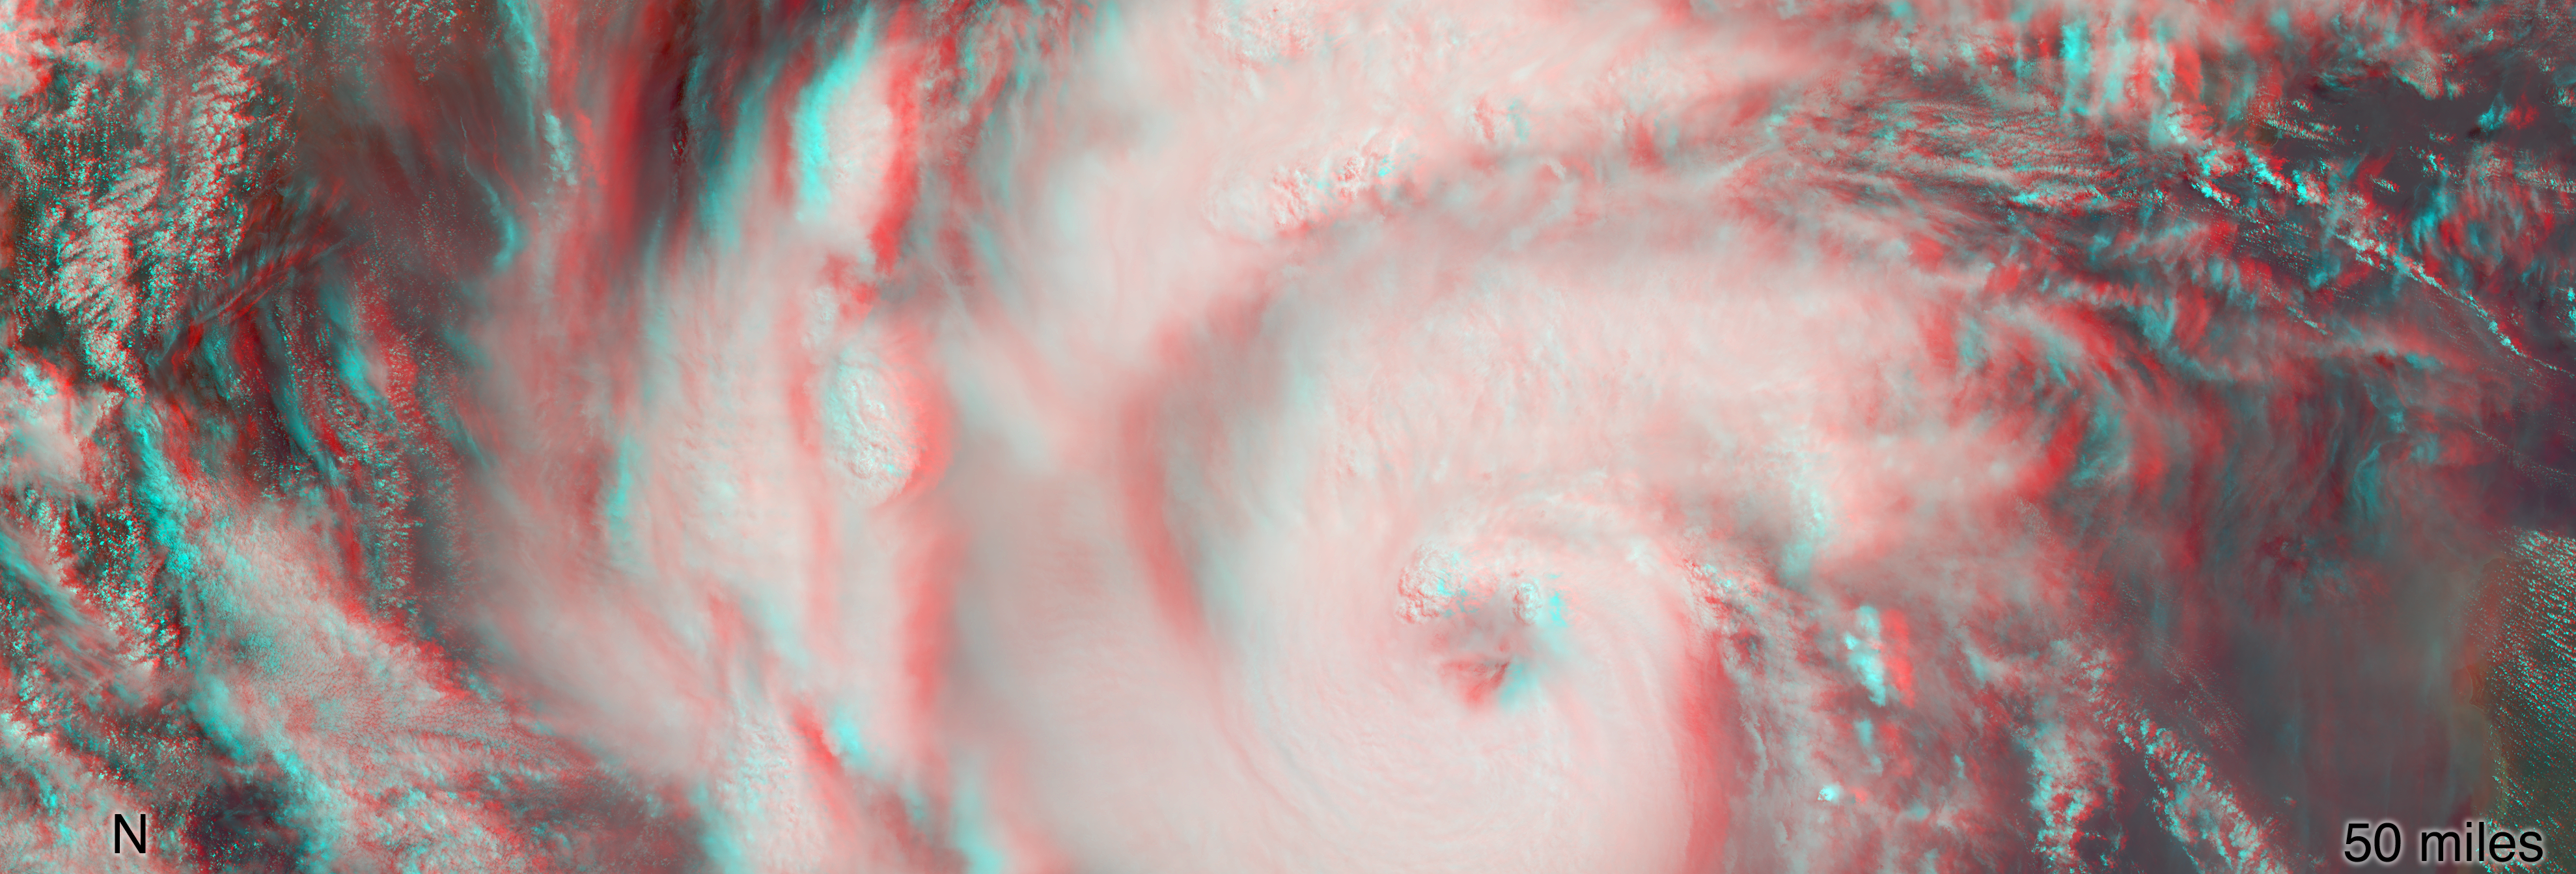

MISR Captures Hurricane Michael’s Eye in 3D

MISR’s stereo anaglyph shows a three-dimensional view of Michael and combines two of MISR’s nine camera angles. Using 3D red-blue glasses, you can see the 3D effect. Apparent in the 3D stereo anaglyph as well as the height field are a number of bright “clumps.” These are groups of strong thunderstorms embedded within the larger circulation of the hurricane. Known as “vortical hot towers” the presence of these features indicates rapid transport of heat energy from the ocean surface into the storm, typically indicative of rapid intensification of the hurricane. In fact, between 11 a.m. and 2 p.m. EDT, while MISR imaged the hurricane, the estimated central pressure dropped 8 hPa and the maximum sustained winds increased about 12 mph (19 kph) and over the next 24 hours Hurricane Michael intensified from a Category 2 to a Category 4 storm.

The National Hurricane Center clocked Michael’s sustained wind speed at 150 mph (240 kph) just before noon local time on Wednesday. It is expected to bring strong winds, storm surge and heavy rain to much of the southeast.

MISR was built and is managed by NASA’s Jet Propulsion Laboratory in Pasadena, California, for NASA’s Science Mission Directorate in Washington. The instrument flies aboard the Terra satellite, which is managed by NASA’s Goddard Space Flight Center in Greenbelt, Maryland. The MISR data were obtained from the NASA Langley Research Center Atmospheric Science Data Center in Hampton, Virginia. JPL is a division of Caltech in Pasadena.

Credit: NASA/GSFC/LaRC/JPL-Caltech, MISR Team